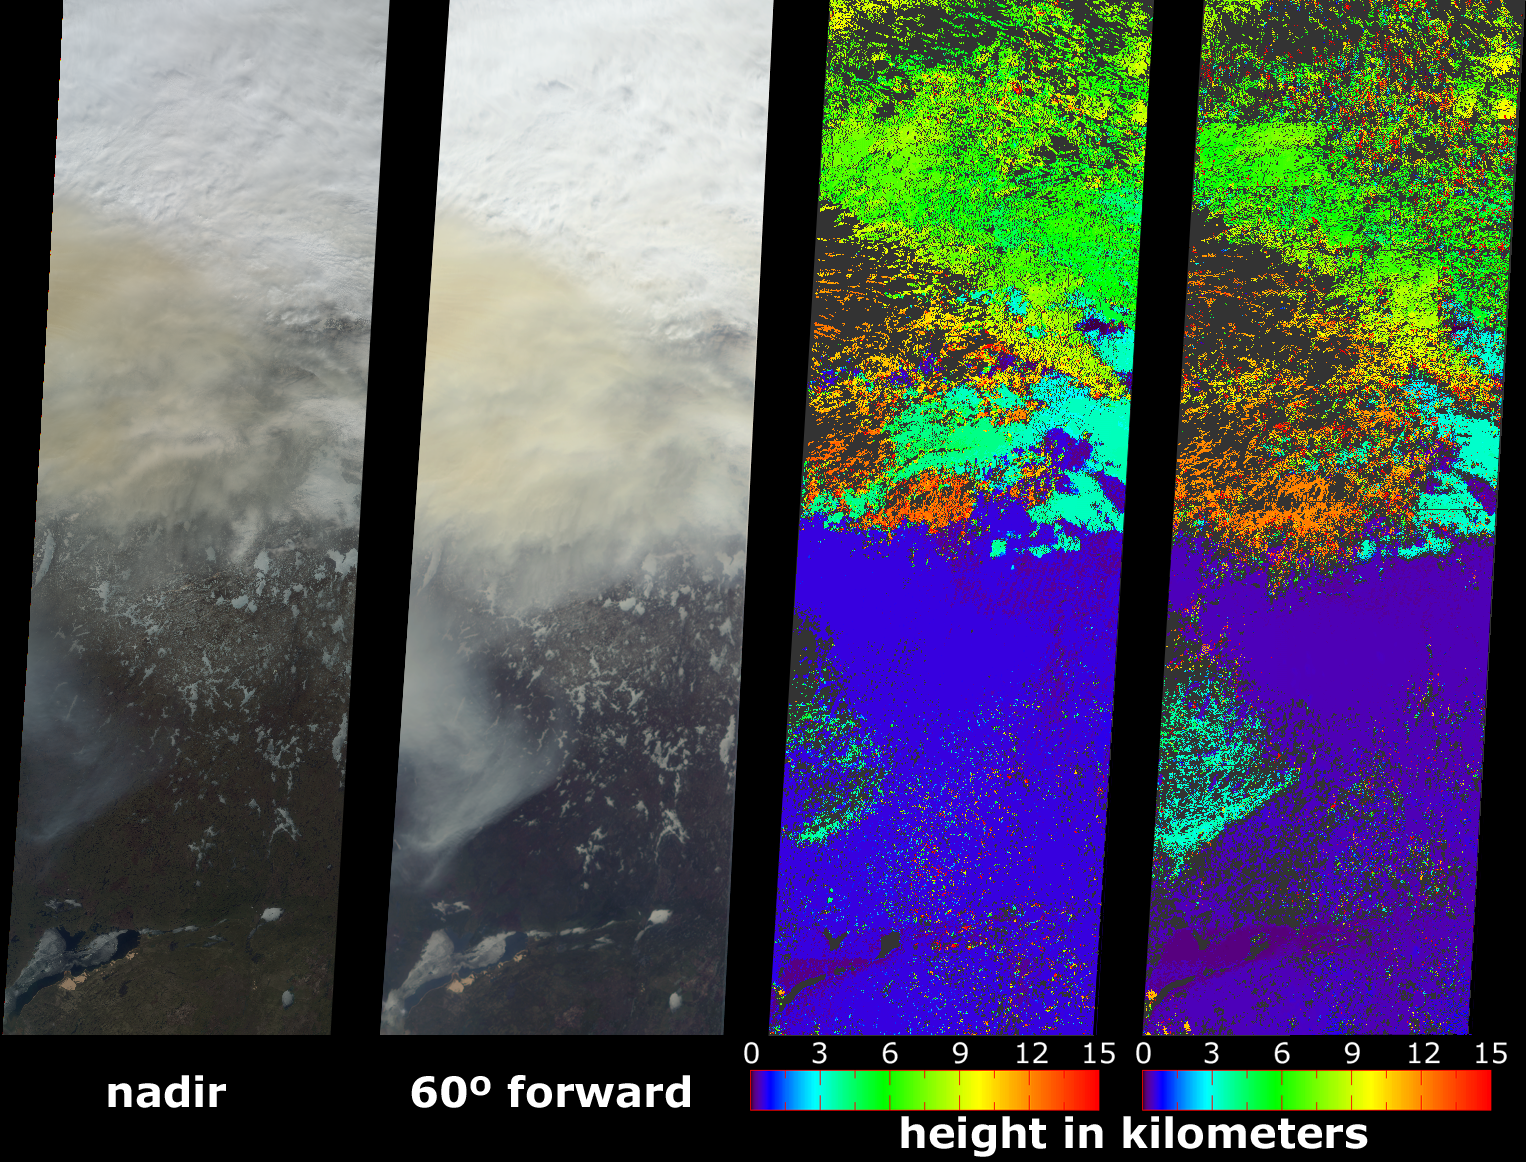

Smoke Soars to Stratospheric Heights

A new look at smoke from the Chisholm forest fire, which ignited on May 23, 2001 about 160 kilometers north of Edmonton in Alberta, Canada, provides confirming evidence that dense smoke can reach the upper troposphere and lower stratosphere. Scientists have postulated a link between fires in northern forests and the observed enhancements in stratospheric aerosols, but it is difficult to measure smoke aerosol heights directly. Here, height information for the Chisholm fire was retrieved using stereoscopic processing of data from multiple Multi-angle Imaging SpectroRadiometer (MISR) cameras. These images were acquired on May 29, when the severity of the fire had begun to stabilize after a cold front and strong low-level winds caused rapid spread of flame and an eruption of large-scale convection on May 28. This dramatic event was studied in detail by M. Fromm and R. Servranckx, “Transport of forest fire smoke above the tropopause by supercell convection,” Geophys. Res. Lett., vol. 30, no. 10 (2003).

The two left-hand images are natural color views from MISR’s nadir and 60° forward viewing cameras in which a pall of yellowish smoke is apparent both above the surface and above clouds in the top portion of the images. This area is near the junction of Canada’s Keewatin region and Northwest Territory, and about 1200 km northward of the originalfire location. Lake Athabasca is at the lower left. The second panel from the right is MISR’s standard stereo height product (derived from the nadir and the two 26° cameras), while the right-hand panel is a specially-generated product using MISR’s 46° and 60° forward-pointing cameras. Because the smoke appears thicker at the oblique view angles, better areal coverage is obtained and the retrievals are less sensitive to the underlying cloud deck. The southern portion of the smoke cloud is at an altitude of about 3.5 km; however, the smoke further to the north has risen above the tropopause (which is at about 11 km altitude) and intruded into the lower stratosphere. These measurements indicate that smoke reaches heights of about 12-13 kilometers above sea level. The height fields pictured here are uncorrected for wind effects; wind-corrected heights (which have higher accuracy but sparser spatial coverage) for this smoke pall are about 0.5 km higher.

The Multiangle Imaging SpectroRadiometer observes the daylit Earth continuously and every 9 days views the entire globe between 82° north and 82° south latitude. These data products were generated from a portion of the imagery acquired during Terra orbit 7695. The panels cover an area of 380 kilometers x 1137 kilometers, and utilize data from blocks 36 to 43 within World Reference System-2 path 40.

MISR was built and is managed by NASA’s Jet Propulsion Laboratory, Pasadena, CA, for NASA’s Office of Earth Science, Washington, DC. The Terra satellite is managed by NASA’s Goddard Space Flight Center, Greenbelt, MD. JPL is a division of the California Institute of Technology.

Credit: NASA/GSFC/LaRC/JPL, MISR Team.